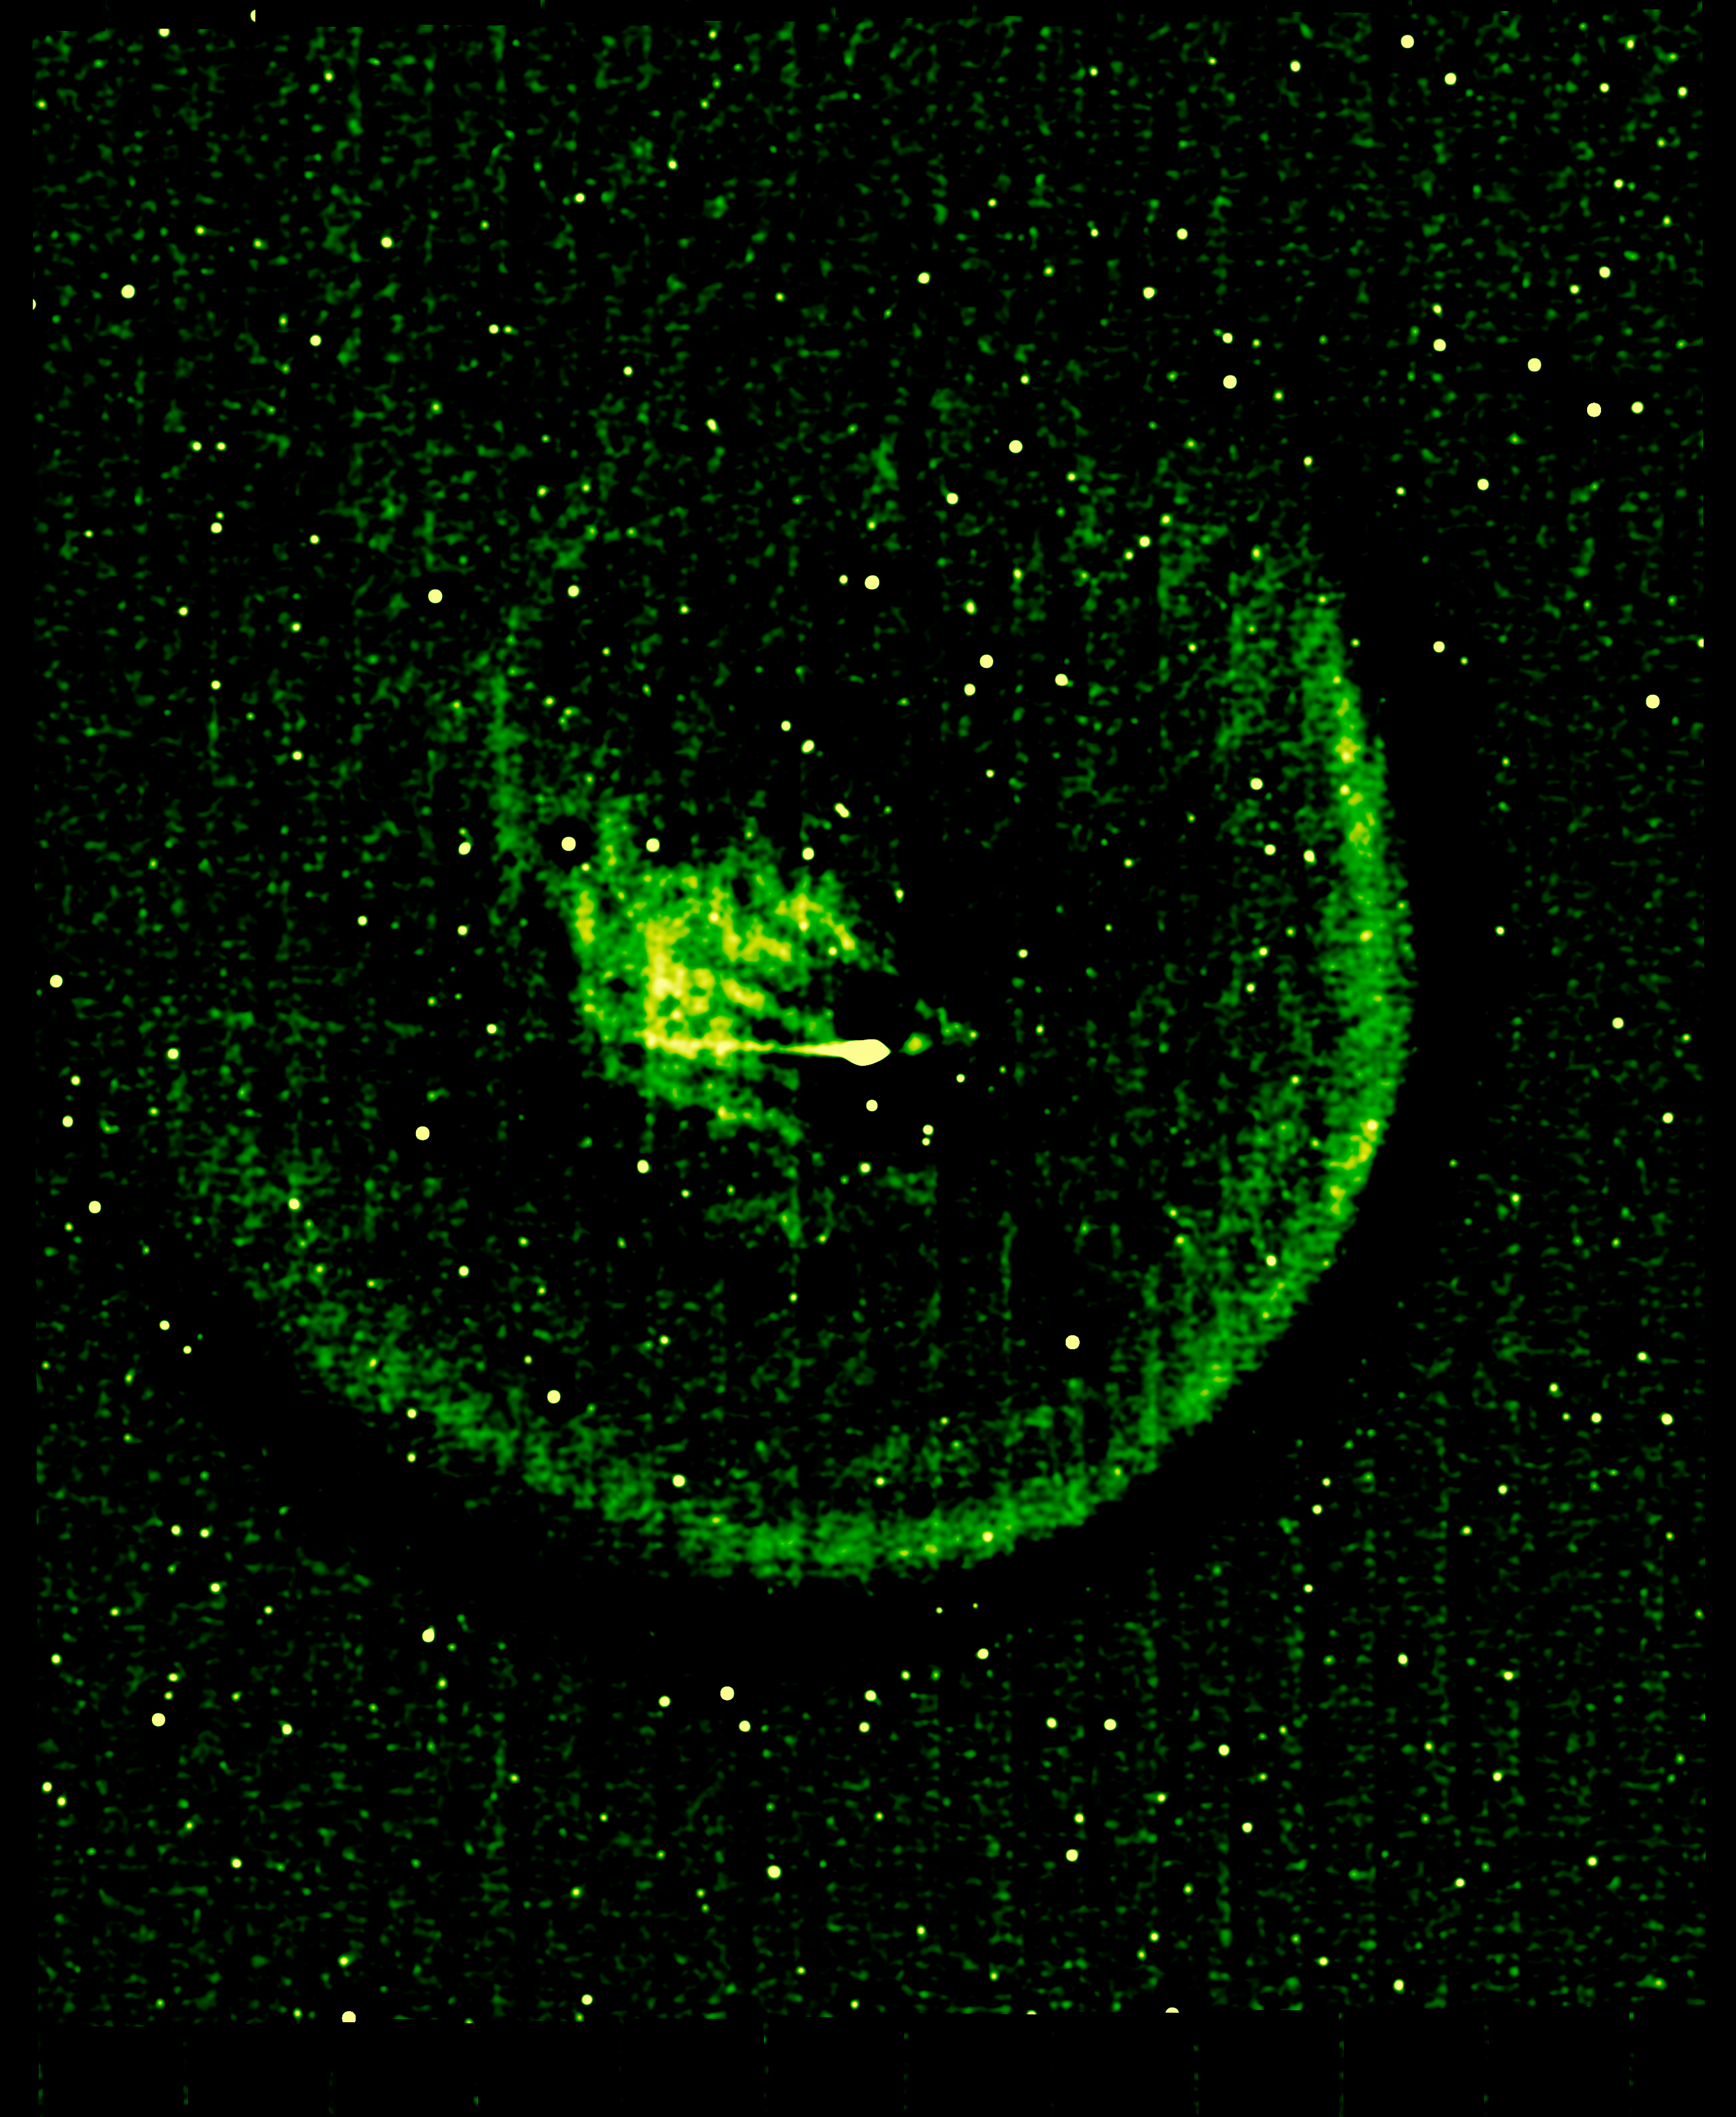

Anatomy of a Busted Comet

NASA's Spitzer Space Telescope captured the picture on the left of comet Holmes in March 2008, five months after the comet suddenly erupted and brightened a millionfold overnight. The contrast of the picture has been enhanced on the right to show the anatomy of the comet.

Every six years, comet 17P/Holmes speeds away from Jupiter and heads inward toward the sun, traveling the same route typically without incident. However, twice in the last 116 years, in November 1892 and October 2007, comet Holmes mysteriously exploded as it approached the asteroid belt. Astronomers still do not know the cause of these eruptions.

Spitzer's infrared picture at left reveals fine dust particles that make up the outer shell, or coma, of the comet. The nucleus of the comet is within the bright whitish spot in the center, while the yellow area shows solid particles that were blown from the comet in the explosion. The comet is headed away from the sun, which lies beyond the right-hand side of the picture.

The contrast-enhanced picture on the right shows the comet's outer shell, and strange filaments, or streamers, of dust. The streamers and shell are a yet another mystery surrounding comet Holmes. Scientists had initially suspected that the streamers were small dust particles ejected from fragments of the nucleus, or from hyerpactive jets on the nucleus, during the October 2007 explosion. If so, both the streamers and the shell should have shifted their orientation as the comet followed its orbit around the sun. Radiation pressure from the sun should have swept the material back and away from it. But pictures of comet Holmes taken by Spitzer over time show the streamers and shell in the same configuration, and not pointing away from the sun. The observations have left astronomers stumped.

The horizontal line seen in the contrast-enhanced picture is a trail of debris that travels along with the comet in its orbit.

The Spitzer picture was taken with the spacecraft's multiband imaging photometer at an infrared wavelength of 24 microns.

Credit: NASA/JPL-Caltech/W. Reach (SSC-Caltech)